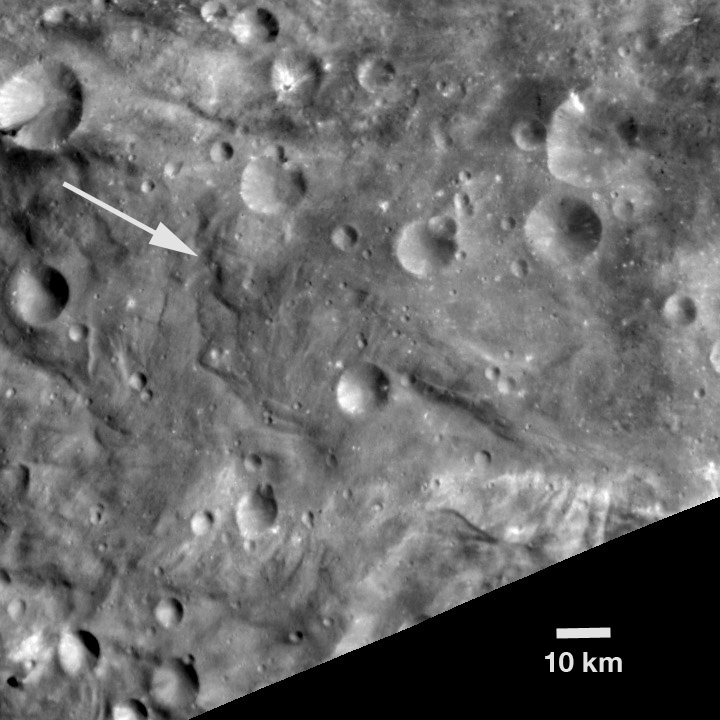

Unusual Hill on Vesta

NASA’s Dawn spacecraft obtained this image with its framing camera on Aug. 18, 2011. This image was taken through the framing camera’s clear filter aboard the spacecraft. The image has a resolution of about 260 meters per pixel.

The Dawn mission to Vesta and Ceres is managed by the Jet Propulsion Laboratory, Pasadena, Calif., for NASA’s Science Mission Directorate, Washington, D.C. It is a project of the Discovery Program managed by NASA’s Marshall Space Flight Center, Huntsville, Ala. UCLA, is responsible for overall Dawn mission science. Orbital Sciences Corporation of Dulles, Va., designed and built the Dawn spacecraft.

The framing cameras were developed and built under the leadership of the Max Planck Institute for Solar System Research, Katlenburg-Lindau, Germany, with significant contributions by the German Aerospace Center (DLR) Institute of Planetary Research, Berlin, and in coordination with the Institute of Computer and Communication Network Engineering, Braunschweig. The framing camera project is funded by NASA, the Max Planck Society and DLR. JPL is a division of the California Institute of Technology, in Pasadena.

Credit: NASA/JPL-Caltech/UCLA/MPS/DLR/IDA